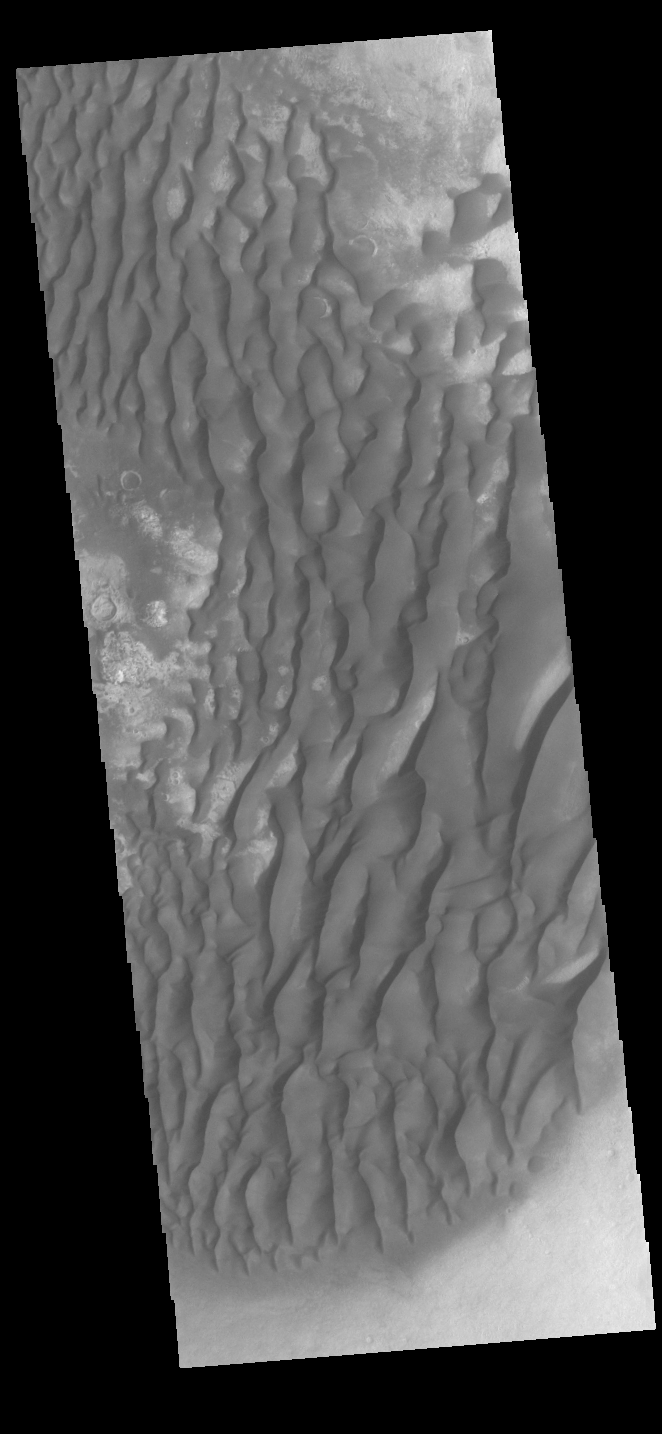

Kaiser Crater Dunes

This VIS image is located in Kaiser Crater and shows many individual dunes. The crater floor is visible between some of the dunes, indicating that there is a limited sand supply creating the dunes. Local winds continue to move the sand dunes across the crater floor. There are two sides to a dune, the low angle slope of the windward face and the high angle slope of the leeward side. The steep side is called the slip face. Wind blows sand grains up the low angle slope of the dunes which then “fall down” the slip face. In this way the whole dune moves towards the slip face. The winds blow from the windward to the leeward side of the dunes. In this image the slip faces are on the left side of the dune, so the dunes are slowly moving to the left side of this image. Kaiser Crater is located in Noachis Terra.

Credit: NASA/JPL-Caltech/ASU